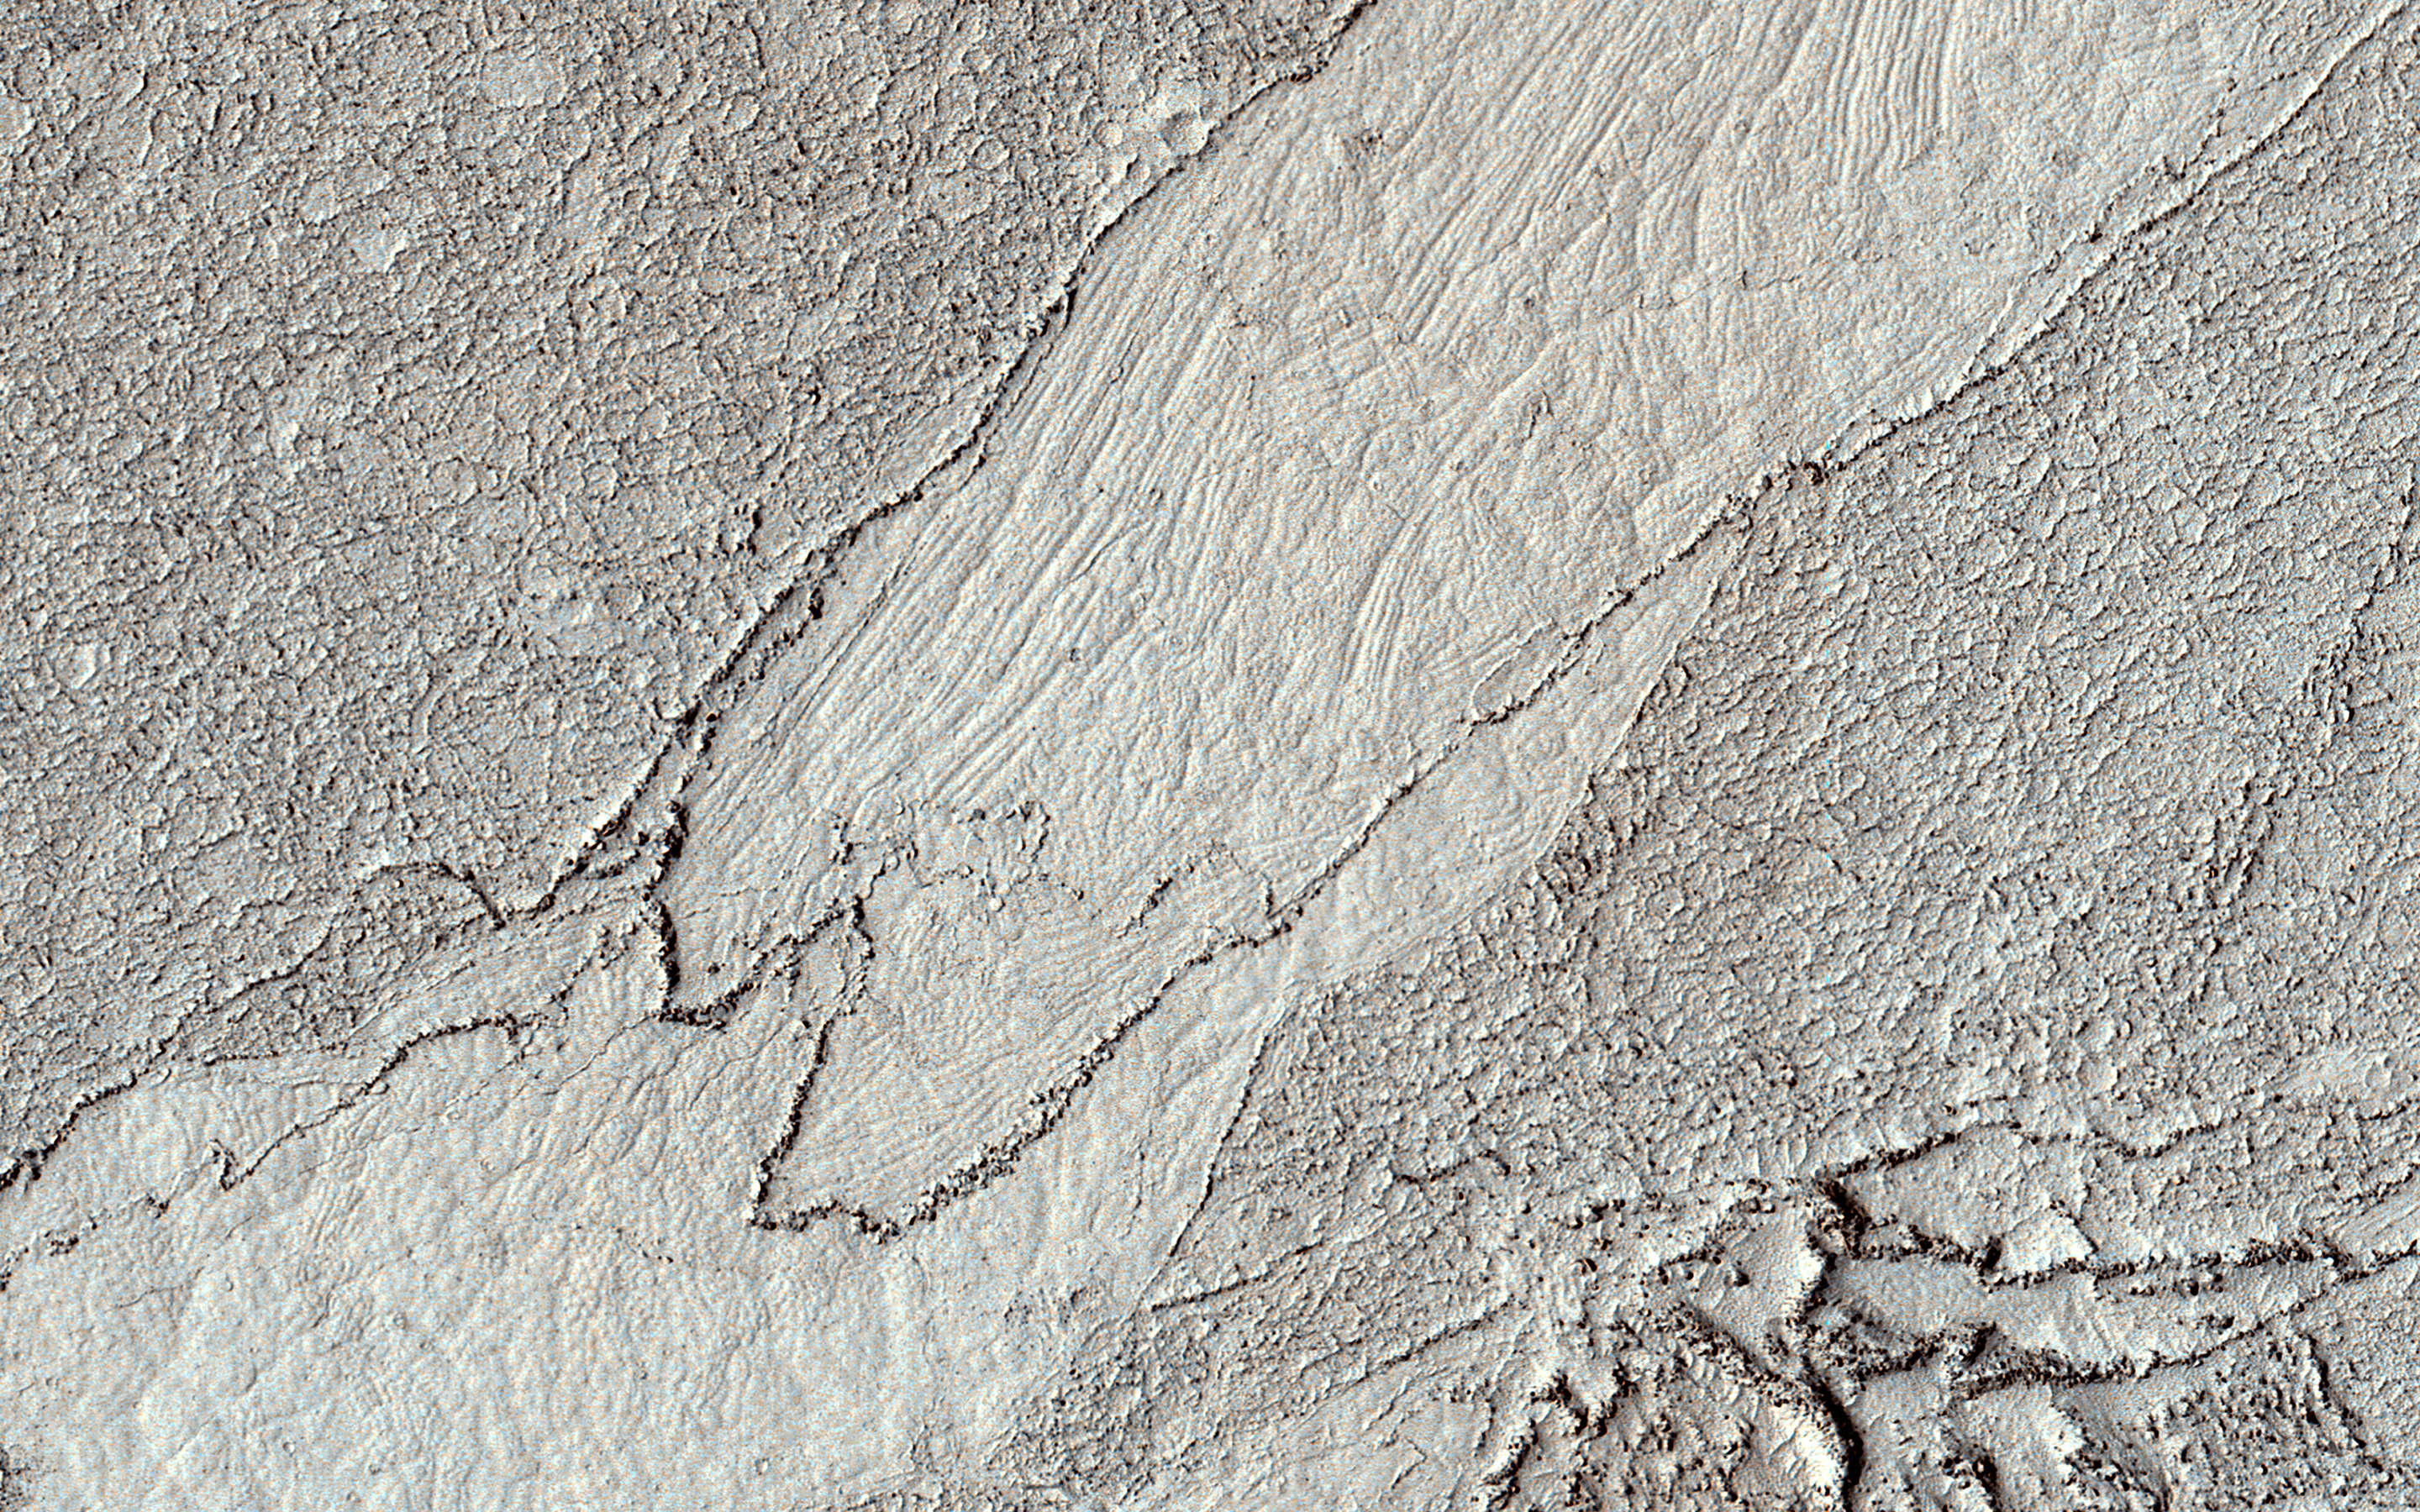

Complicated Lava Cooling

This HiRISE image shows a classic example of platy-ridged lava. Scientists think that this is the same as a lava type called “rubbly pahoehoe” on Earth.

In this lava, a crust of rubble forms as the lava partially cools but then tears up its own cover. Eventually, the rubble can form plates that can be rafted apart as the lava cools further, producing textures like those visible on terrestrial lava lakes that have cooled.

We see here a complex history of these processes. There are two different shapes of the rubble (at right, and top left/bottom center) indicating two stages of formation. The smooth area at center also is divided into two domains with different polygon styles, indicating that the rift opened, partially cooled, and then opened further.

The map is projected here at a scale of 50 centimeters (19.7 inches) per pixel. (The original image scale is 54.5 centimeters [21.5 inches] per pixel [with 2 x 2 binning]; objects on the order of 164 centimeters [64.6 inches] across are resolved.) North is up.

The University of Arizona, in Tucson, operates HiRISE, which was built by Ball Aerospace & Technologies Corp., in Boulder, Colorado. NASA’s Jet Propulsion Laboratory, a division of Caltech in Pasadena, California, manages the Mars Reconnaissance Orbiter Project for NASA’s Science Mission Directorate, Washington.

Credit: NASA/JPL-Caltech/University of Arizona